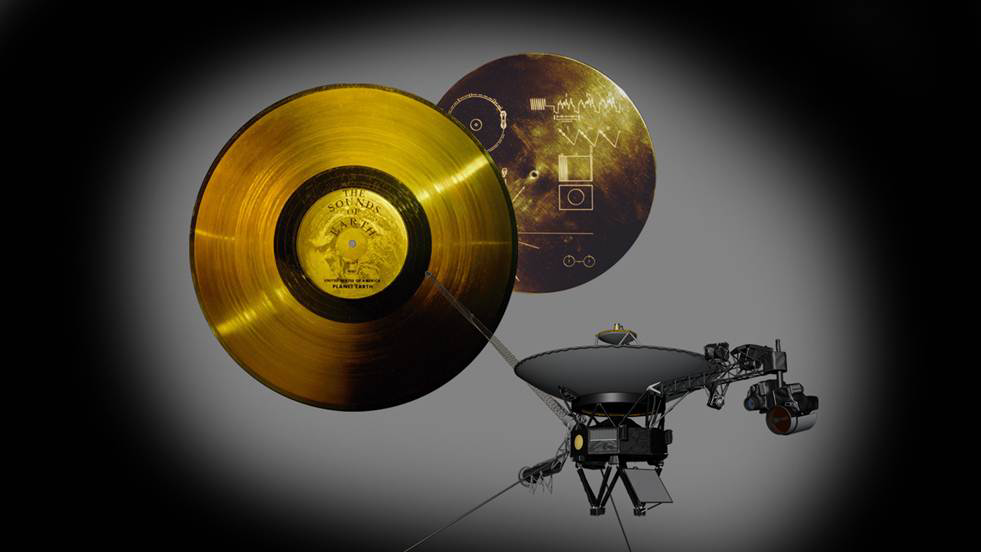

Voyager’s Special Cargo: The Golden Record

Golden Record

Download the full resolution TIFF file

This image highlights the special cargo onboard NASA’s Voyager spacecraft: the Golden Record. Each of the two Voyager spacecraft launched in 1977 carry a 12-inch gold-plated phonograph record with images and sounds from Earth. An artist’s rendering of the Voyager spacecraft is shown at bottom right, with a yellow circle denoting the location of the Golden Record. The cover of the Golden Record, shown on upper right, carries directions explaining how to play the record, a diagram showing the location of our sun and the two lowest states of the hydrogen atom as a fundamental clock reference. The larger image to the left is a magnified picture of the record inside.

The Voyagers were built by NASA’s Jet Propulsion Laboratory in Pasadena, Calif., which continues to operate both spacecraft. JPL is a division of the California Institute of Technology in Pasadena. The Voyager missions are a part of the NASA Heliophysics System Observatory, sponsored by the Heliophysics Division of the Science Mission Directorate.

Credit: NASA/JPL-Caltech